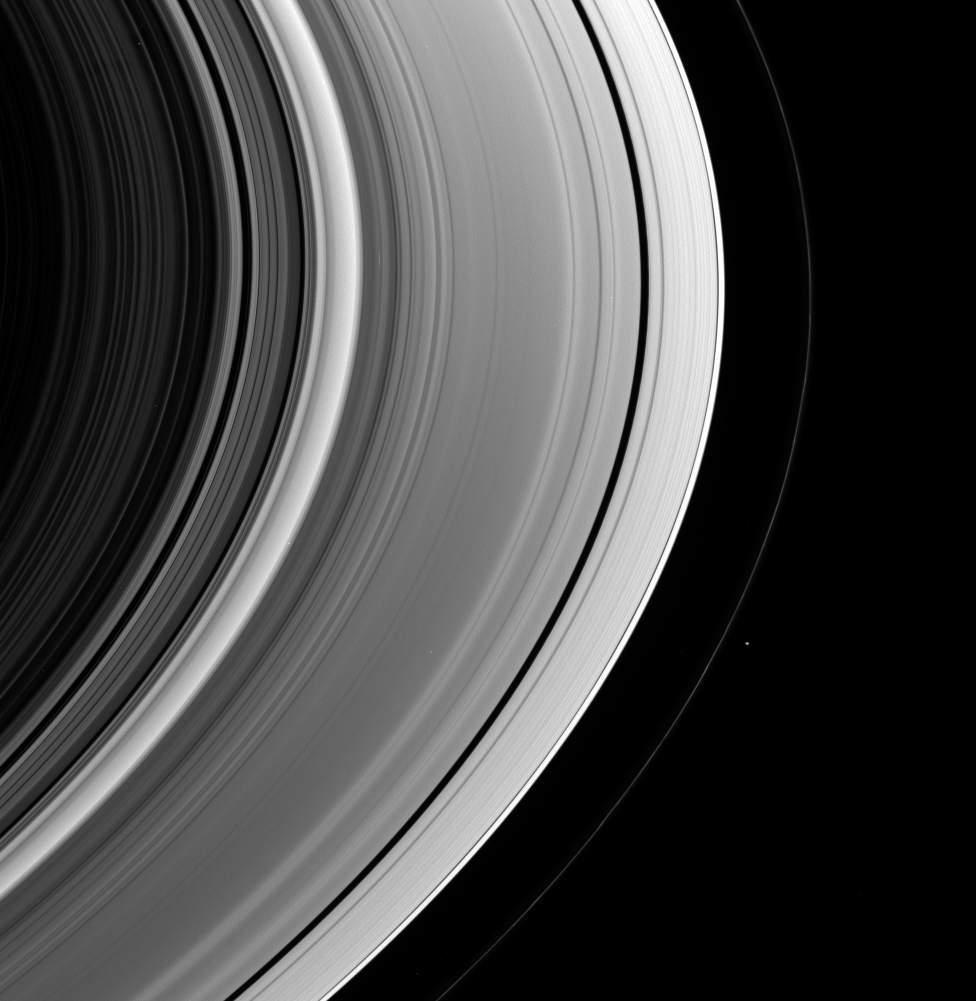

One Shepherd Moon

This view of the unlit side of Saturn’s rings captures the small shepherd moon Pandora as it swings around the outside of the F ring. The F ring displays a few discrete bright clumps here.

This view looks toward the rings from about 24 degrees above the ringplane. Pandora is 84 kilometers (52 miles) across.

The image was taken in visible green light with the Cassini spacecraft wide-angle camera on Dec. 15, 2006 at a distance of approximately 680,000 kilometers (422,000 miles) from Saturn. Image scale is 37 kilometers (23 miles) per pixel.

The Cassini-Huygens mission is a cooperative project of NASA, the European Space Agency and the Italian Space Agency. The Jet Propulsion Laboratory, a division of the California Institute of Technology in Pasadena, manages the mission for NASA’s Science Mission Directorate, Washington, D.C. The Cassini orbiter and its two onboard cameras were designed, developed and assembled at JPL. The imaging operations center is based at the Space Science Institute in Boulder, Colo.

Credit: NASA/JPL/Space Science Institute